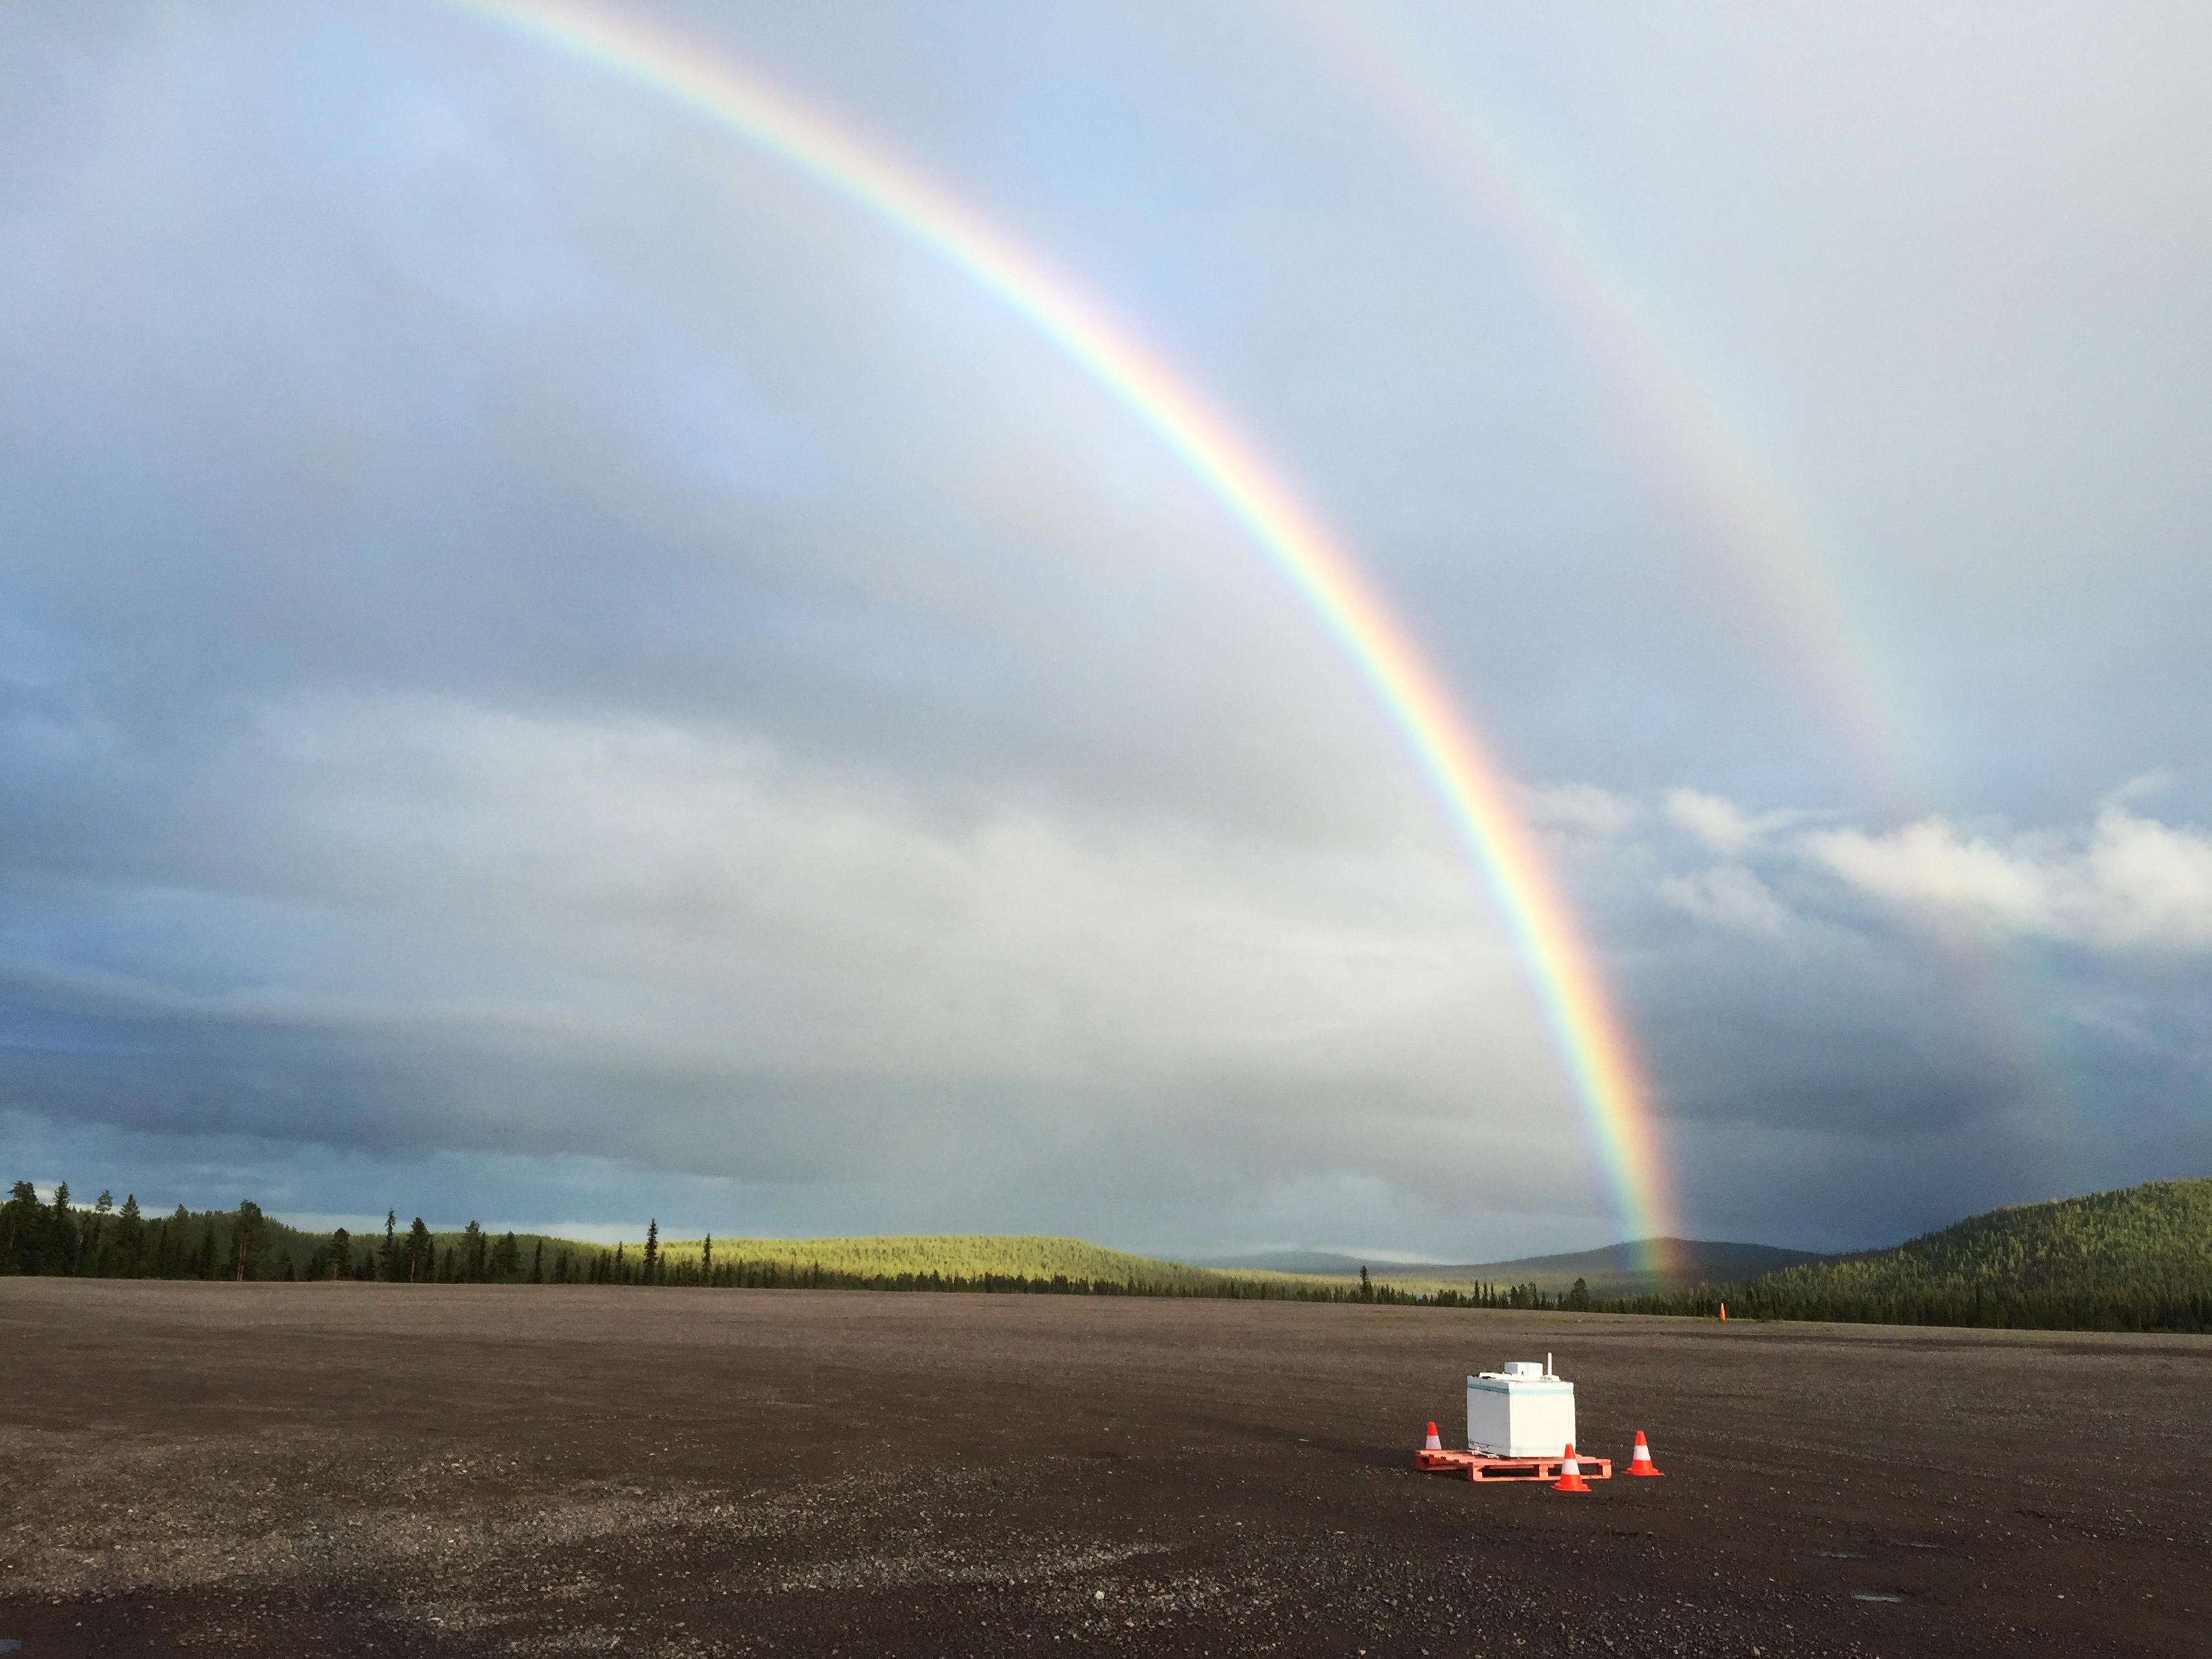

NASA's BARREL Mission in Sweden

A BARREL payload sits on the launch pad at Esrange Space Center near Kiruna, Sweden. The BARREL team is at Esrange Space Center launching a series of six scientific payloads on miniature scientific balloons. The NASA-funded BARREL – which stands for Balloon Array for Radiation-belt Relativistic Electron Losses – primarily measures X-rays in Earth’s atmosphere near the North and South Poles. These X-rays are produced by electrons raining down into the atmosphere from two giant swaths of radiation that surround Earth, called the Van Allen belts. Learning about the radiation near Earth helps us to better protect our satellites. Several of the BARREL balloons also carry instruments built by undergraduate students to measure the total electron content of Earth’s ionosphere, as well as the low-frequency electromagnetic waves that help to scatter electrons into Earth’s atmosphere. Though about 90 feet in diameter, the BARREL balloons are much smaller than standard football stadium-sized scientific balloons. This is the fourth campaign for the BARREL mission. BARREL is led by Dartmouth College in Hanover, New Hampshire. The undergraduate student instrument team is led by the University of Houston and funded by the Undergraduate Student Instrument Project out of NASA’s Wallops Flight Facility.

Credit: NASA/Dartmouth/Robyn Millan